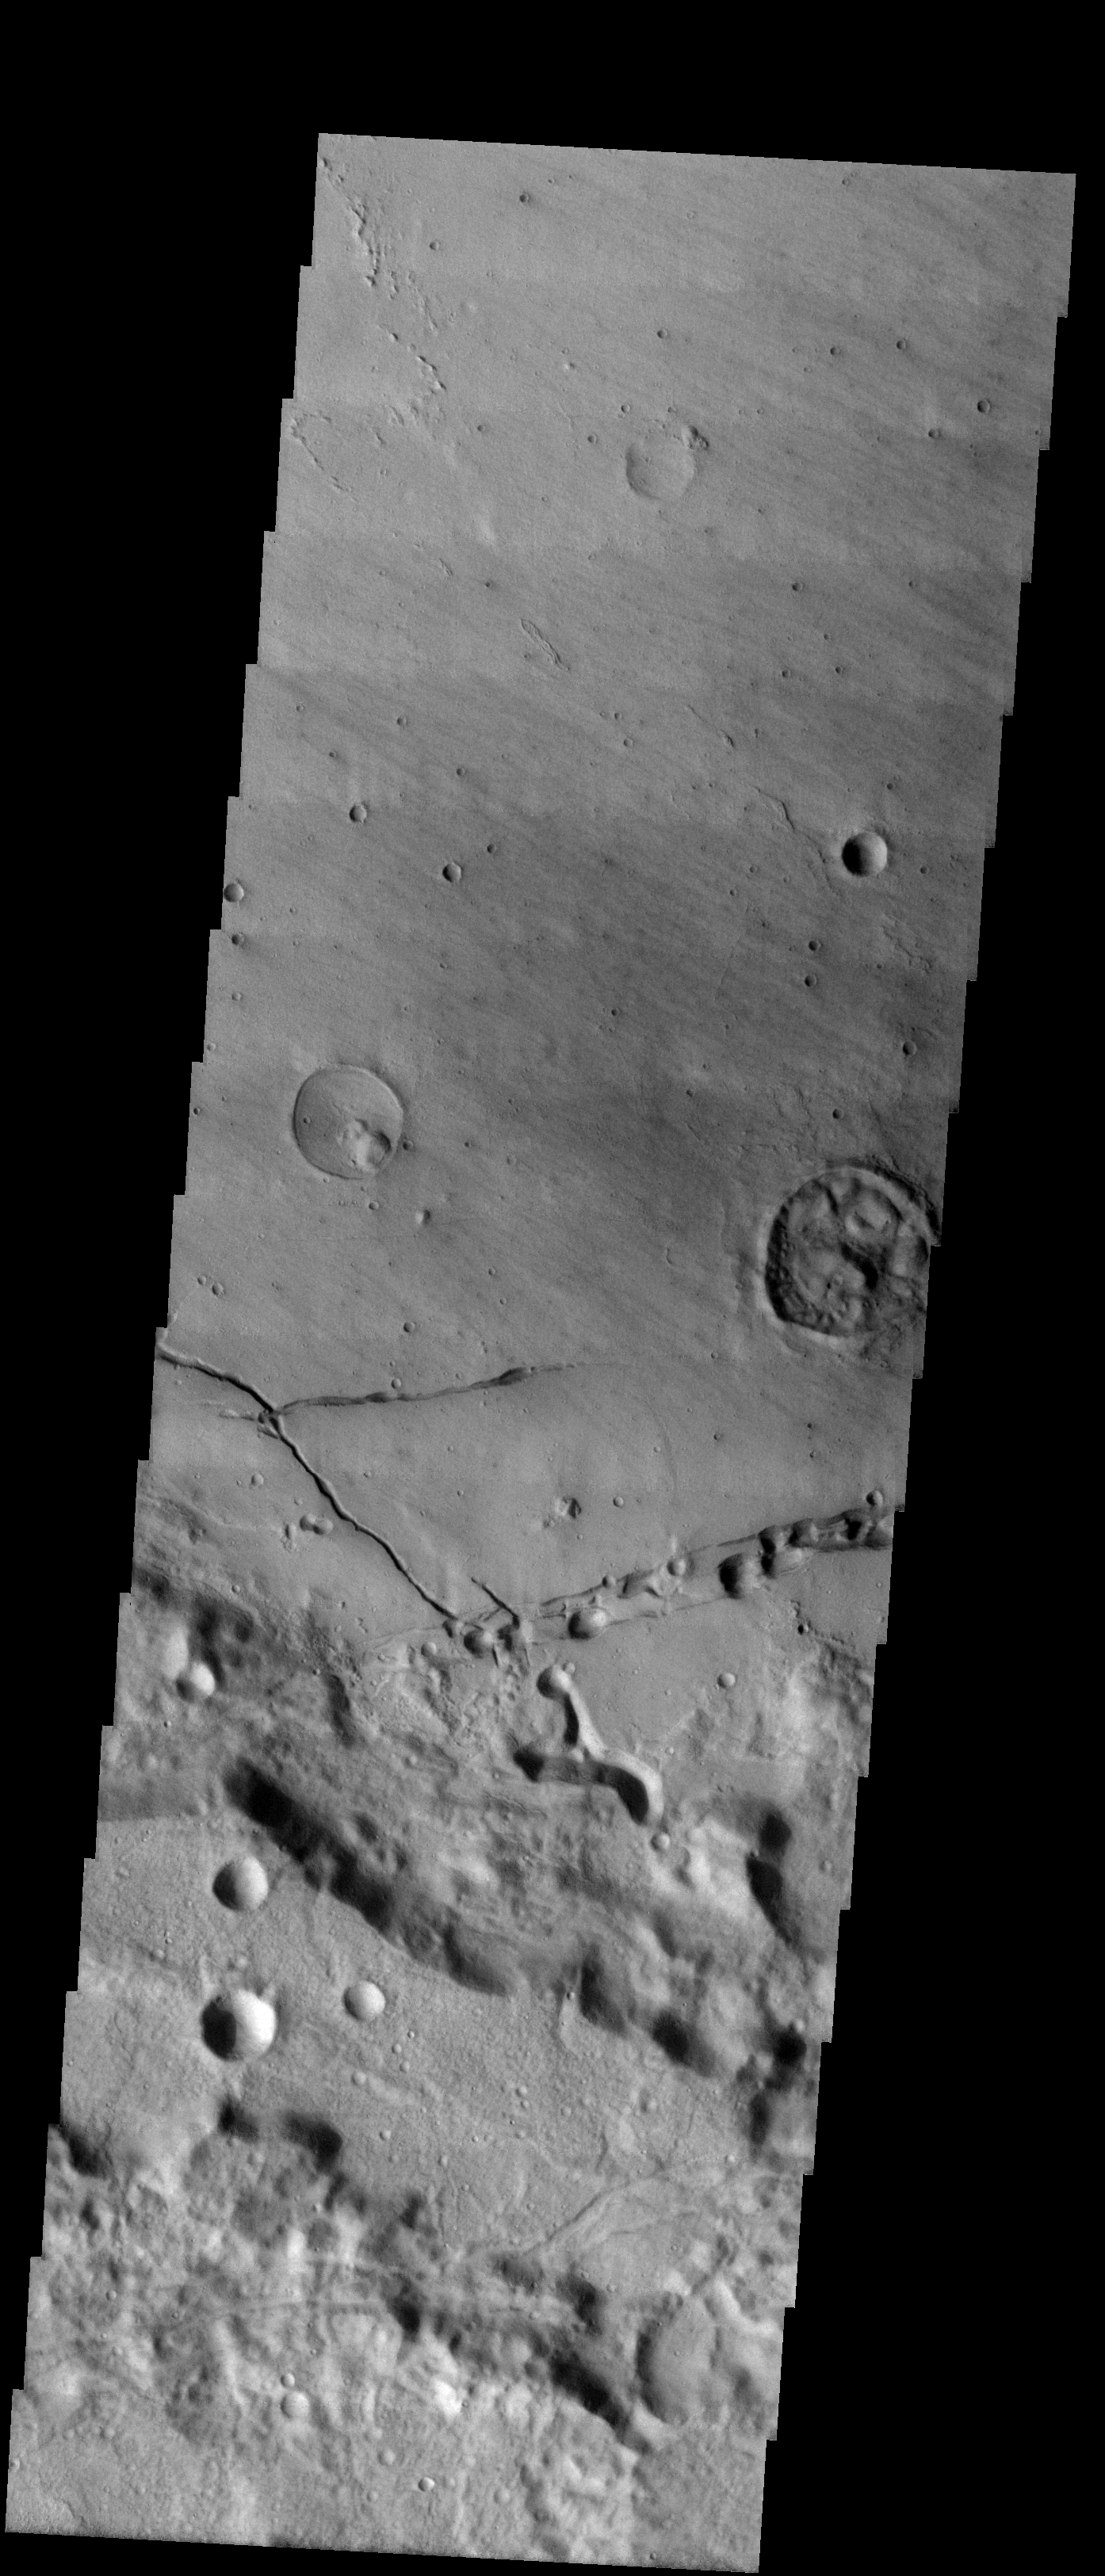

Collapse Pits in Bernard Crater

We will be looking at collapse pits for the next two weeks. Collapse pits on Mars are formed in serveral ways. In volcanic areas, channelized lava flows can form roofs which insulate the flowing lava. These features are termed lava tubes on Earth and are common features in basaltic flows. After the lava has drained, parts of the roof of the tube will collapse under its own weight. These collapse pits will only be as deep as the bottom of the original lava tube. Another type of collapse feature associated with volcanic areas arises when very large eruptions completely evacuate the magma chamber beneath the volcano. The weight of the volcano will cause the entire ediface to subside into the void space below it. Structural features including fractures and graben will form during the subsidence. Many times collapse pits will form within the graben. In addition to volcanic collapse pits, Mars has many collapse pits formed when volatiles (such as subsurface ice) are released from the surface layers. As the volatiles leave, the weight of the surrounding rock causes collapse pits to form.

These pits occur in the floor of Bernard Crater. These collapse pits were likely formed by the release of volatiles from the materials deposited in the crater floor.

Image information: VIS instrument. Latitude -24, Longitude 205.5 East (154.5 West). 19 meter/pixel resolution.

Note: this THEMIS visual image has not been radiometrically nor geometrically calibrated for this preliminary release. An empirical correction has been performed to remove instrumental effects. A linear shift has been applied in the cross-track and down-track direction to approximate spacecraft and planetary motion. Fully calibrated and geometrically projected images will be released through the Planetary Data System in accordance with Project policies at a later time.

NASA’s Jet Propulsion Laboratory manages the 2001 Mars Odyssey mission for NASA’s Office of Space Science, Washington, D.C. The Thermal Emission Imaging System (THEMIS) was developed by Arizona State University, Tempe, in collaboration with Raytheon Santa Barbara Remote Sensing. The THEMIS investigation is led by Dr. Philip Christensen at Arizona State University. Lockheed Martin Astronautics, Denver, is the prime contractor for the Odyssey project, and developed and built the orbiter. Mission operations are conducted jointly from Lockheed Martin and from JPL, a division of the California Institute of Technology in Pasadena.

Credit: NASA/JPL/Arizona State University